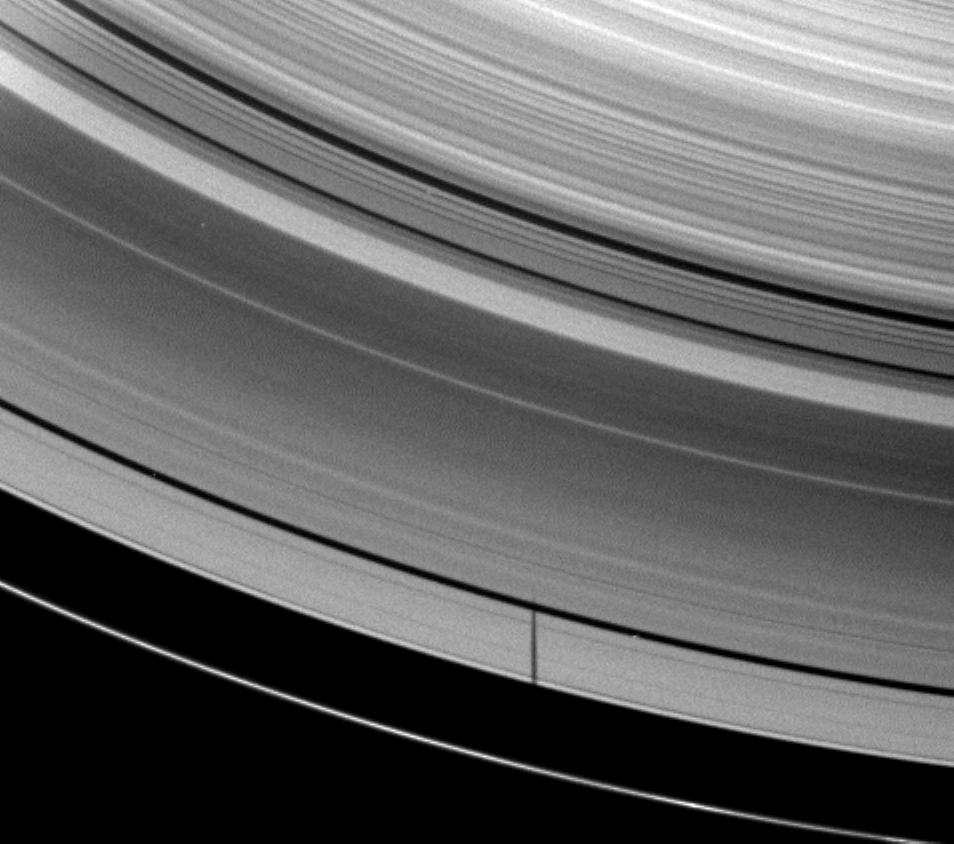

Skipping a Ring

The moon Janus casts a shadow on Saturn’s A ring but misses the thin F ring in this image captured as the planet approached its August 2009 equinox.

The moon itself is not pictured, and the shadow has missed the thin F ring because the moon has inclined orbit. See PIA11543 for a similar image of Pandora’s shadow. Janus’ shadow here reaches past the Encke Gap of the A ring. The Cassini Division runs from the middle right to the top left of the image. The image has been cropped and zoomed-in by a factor of two.

The novel illumination geometry that accompanies equinox lowers the sun’s angle to the ringplane, significantly darkens the rings, and causes out-of-plane structures to look anomalously bright and cast shadows across the rings. These scenes are possible only during the few months before and after Saturn’s equinox, which occurs only once in about 15 Earth years. Before and after equinox, Cassini’s cameras have spotted not only the predictable shadows of some of Saturn’s moons (see PIA11657), but also the shadows of newly revealed vertical structures in the rings themselves (see PIA11665).

This view looks toward the northern, unilluminated side of the rings from about 52 degrees above the ringplane.

The image was taken in visible red light with the Cassini spacecraft wide-angle camera on May 28, 2009. The view was acquired at a distance of approximately 1.3 million kilometers (808,000 miles) from Saturn and at a Sun-Saturn-spacecraft, or phase, angle of 53 degrees. Image scale is 77 kilometers (48 miles) per pixel.

The Cassini-Huygens mission is a cooperative project of NASA, the European Space Agency and the Italian Space Agency. The Jet Propulsion Laboratory, a division of the California Institute of Technology in Pasadena, manages the mission for NASA’s Science Mission Directorate, Washington, D.C. The Cassini orbiter and its two onboard cameras were designed, developed and assembled at JPL. The imaging operations center is based at the Space Science Institute in Boulder, Colo.

Credit: NASA/JPL/Space Science Institute